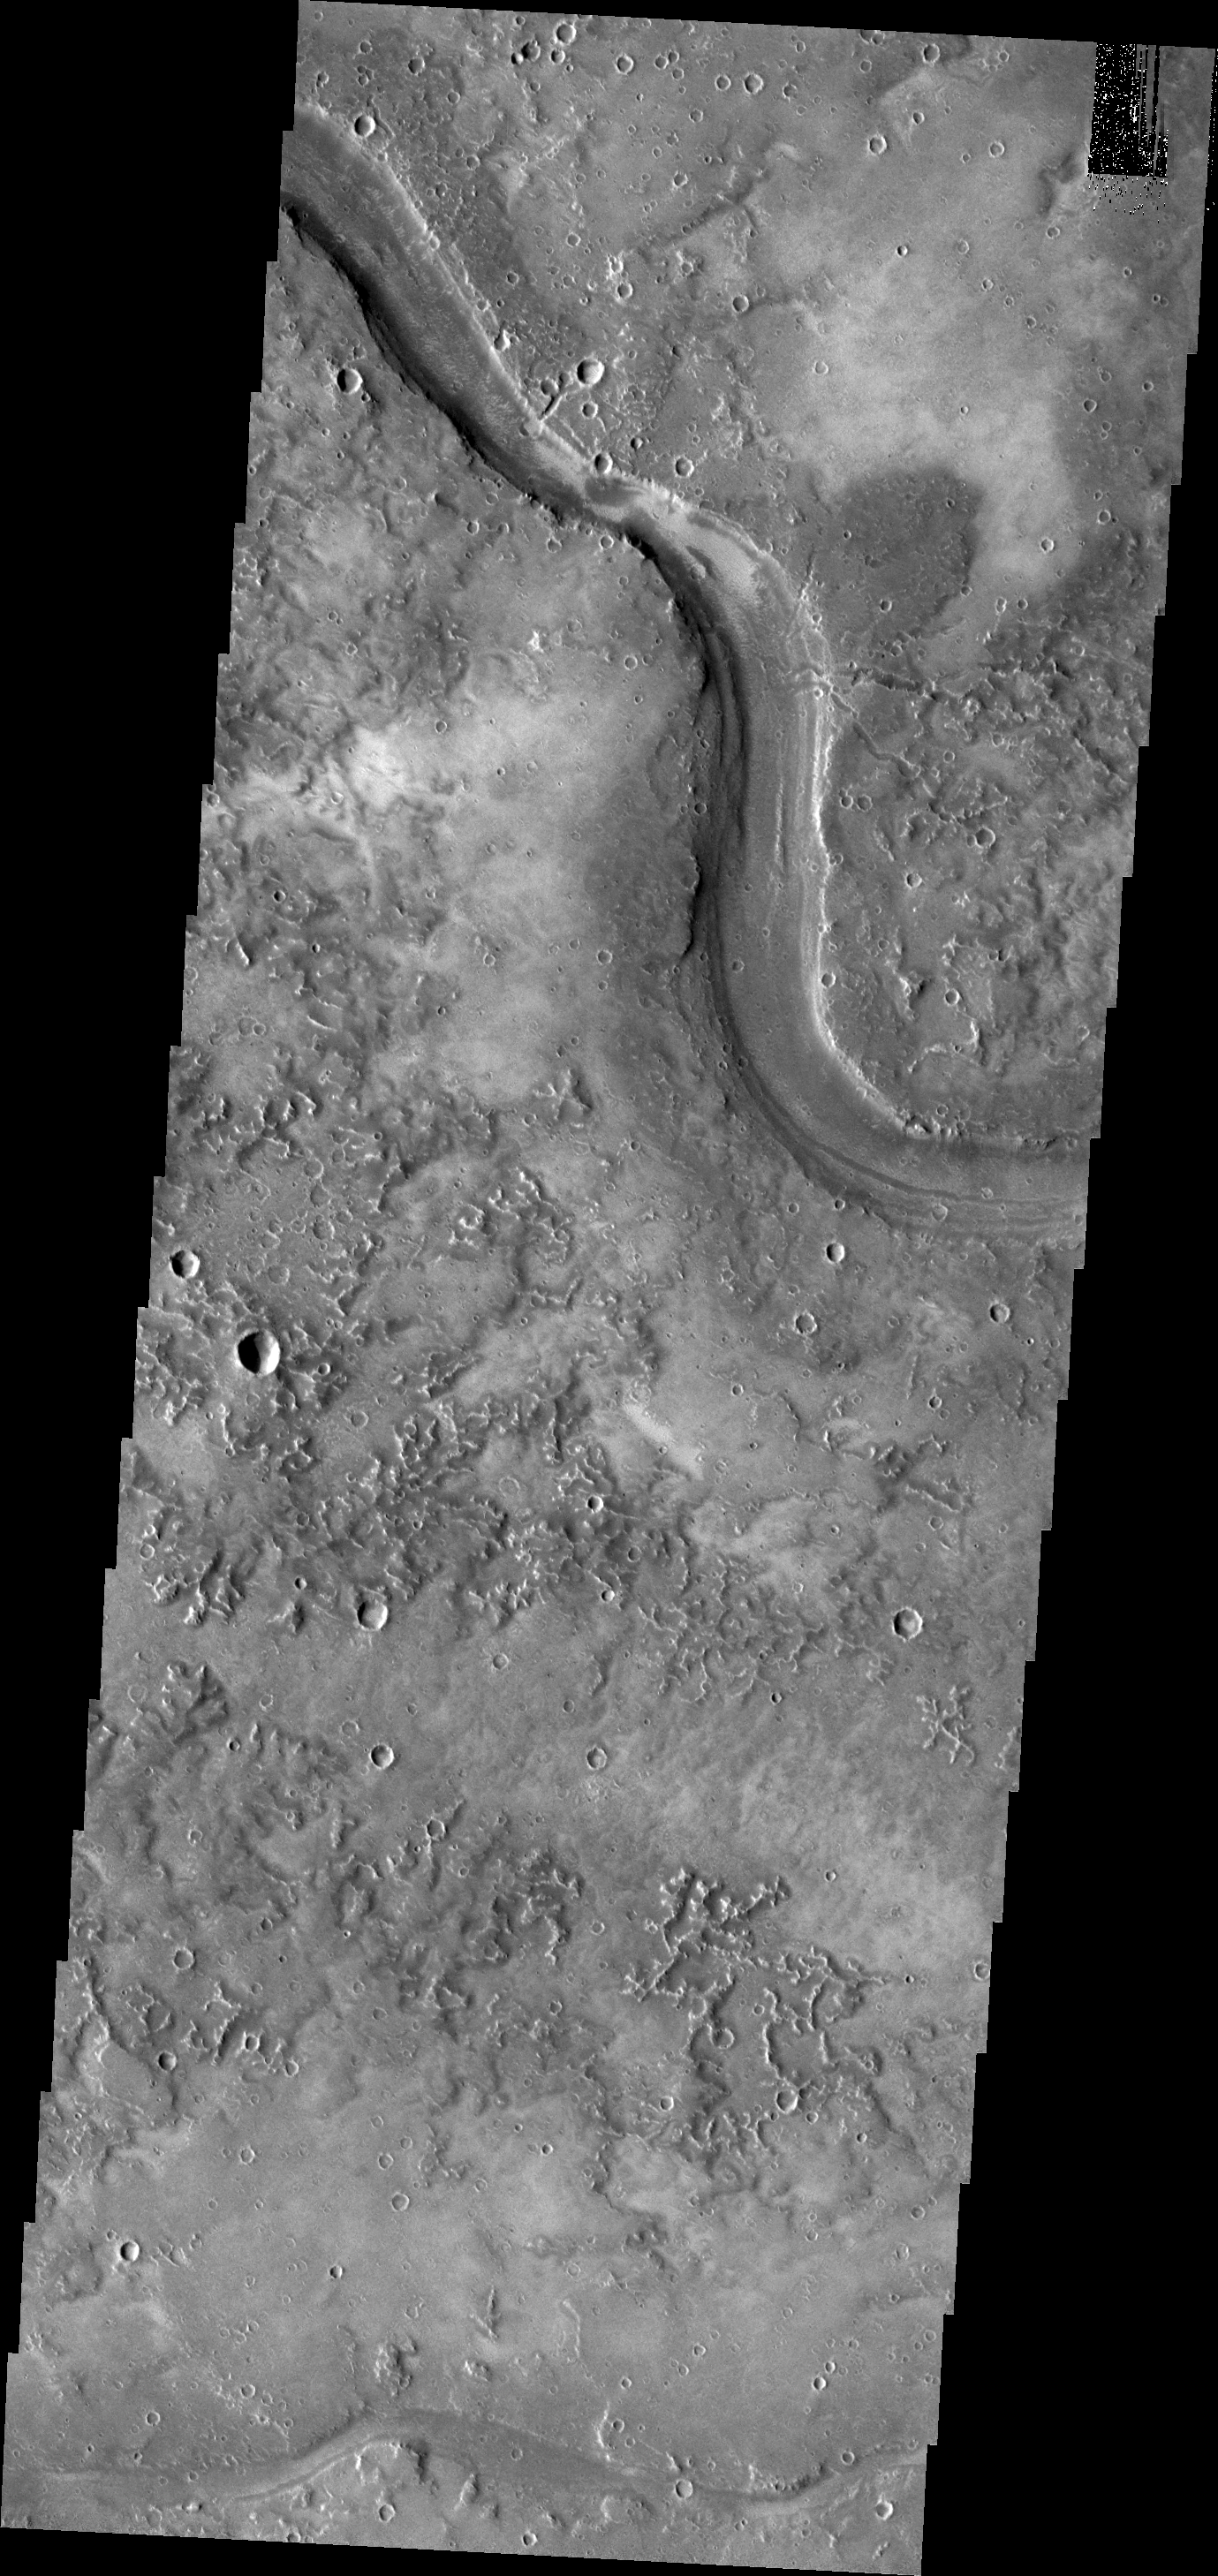

Granicus Valles

Granicus Valles originates from fracture systems of the Elysium Volcanic Complex. This channel system was likely produced by volcanic flows.

Image information: VIS instrument. Latitude 26.8N, Longitude 132.9E. 19 meter/pixel resolution.

Please see the THEMIS Data Citation Note for details on crediting THEMIS images.

Note: this THEMIS visual image has not been radiometrically nor geometrically calibrated for this preliminary release. An empirical correction has been performed to remove instrumental effects. A linear shift has been applied in the cross-track and down-track direction to approximate spacecraft and planetary motion. Fully calibrated and geometrically projected images will be released through the Planetary Data System in accordance with Project policies at a later time.

NASA’s Jet Propulsion Laboratory manages the 2001 Mars Odyssey mission for NASA’s Office of Space Science, Washington, D.C. The Thermal Emission Imaging System (THEMIS) was developed by Arizona State University, Tempe, in collaboration with Raytheon Santa Barbara Remote Sensing. The THEMIS investigation is led by Dr. Philip Christensen at Arizona State University. Lockheed Martin Astronautics, Denver, is the prime contractor for the Odyssey project, and developed and built the orbiter. Mission operations are conducted jointly from Lockheed Martin and from JPL, a division of the California Institute of Technology in Pasadena.

Credit: NASA/JPL/ASU